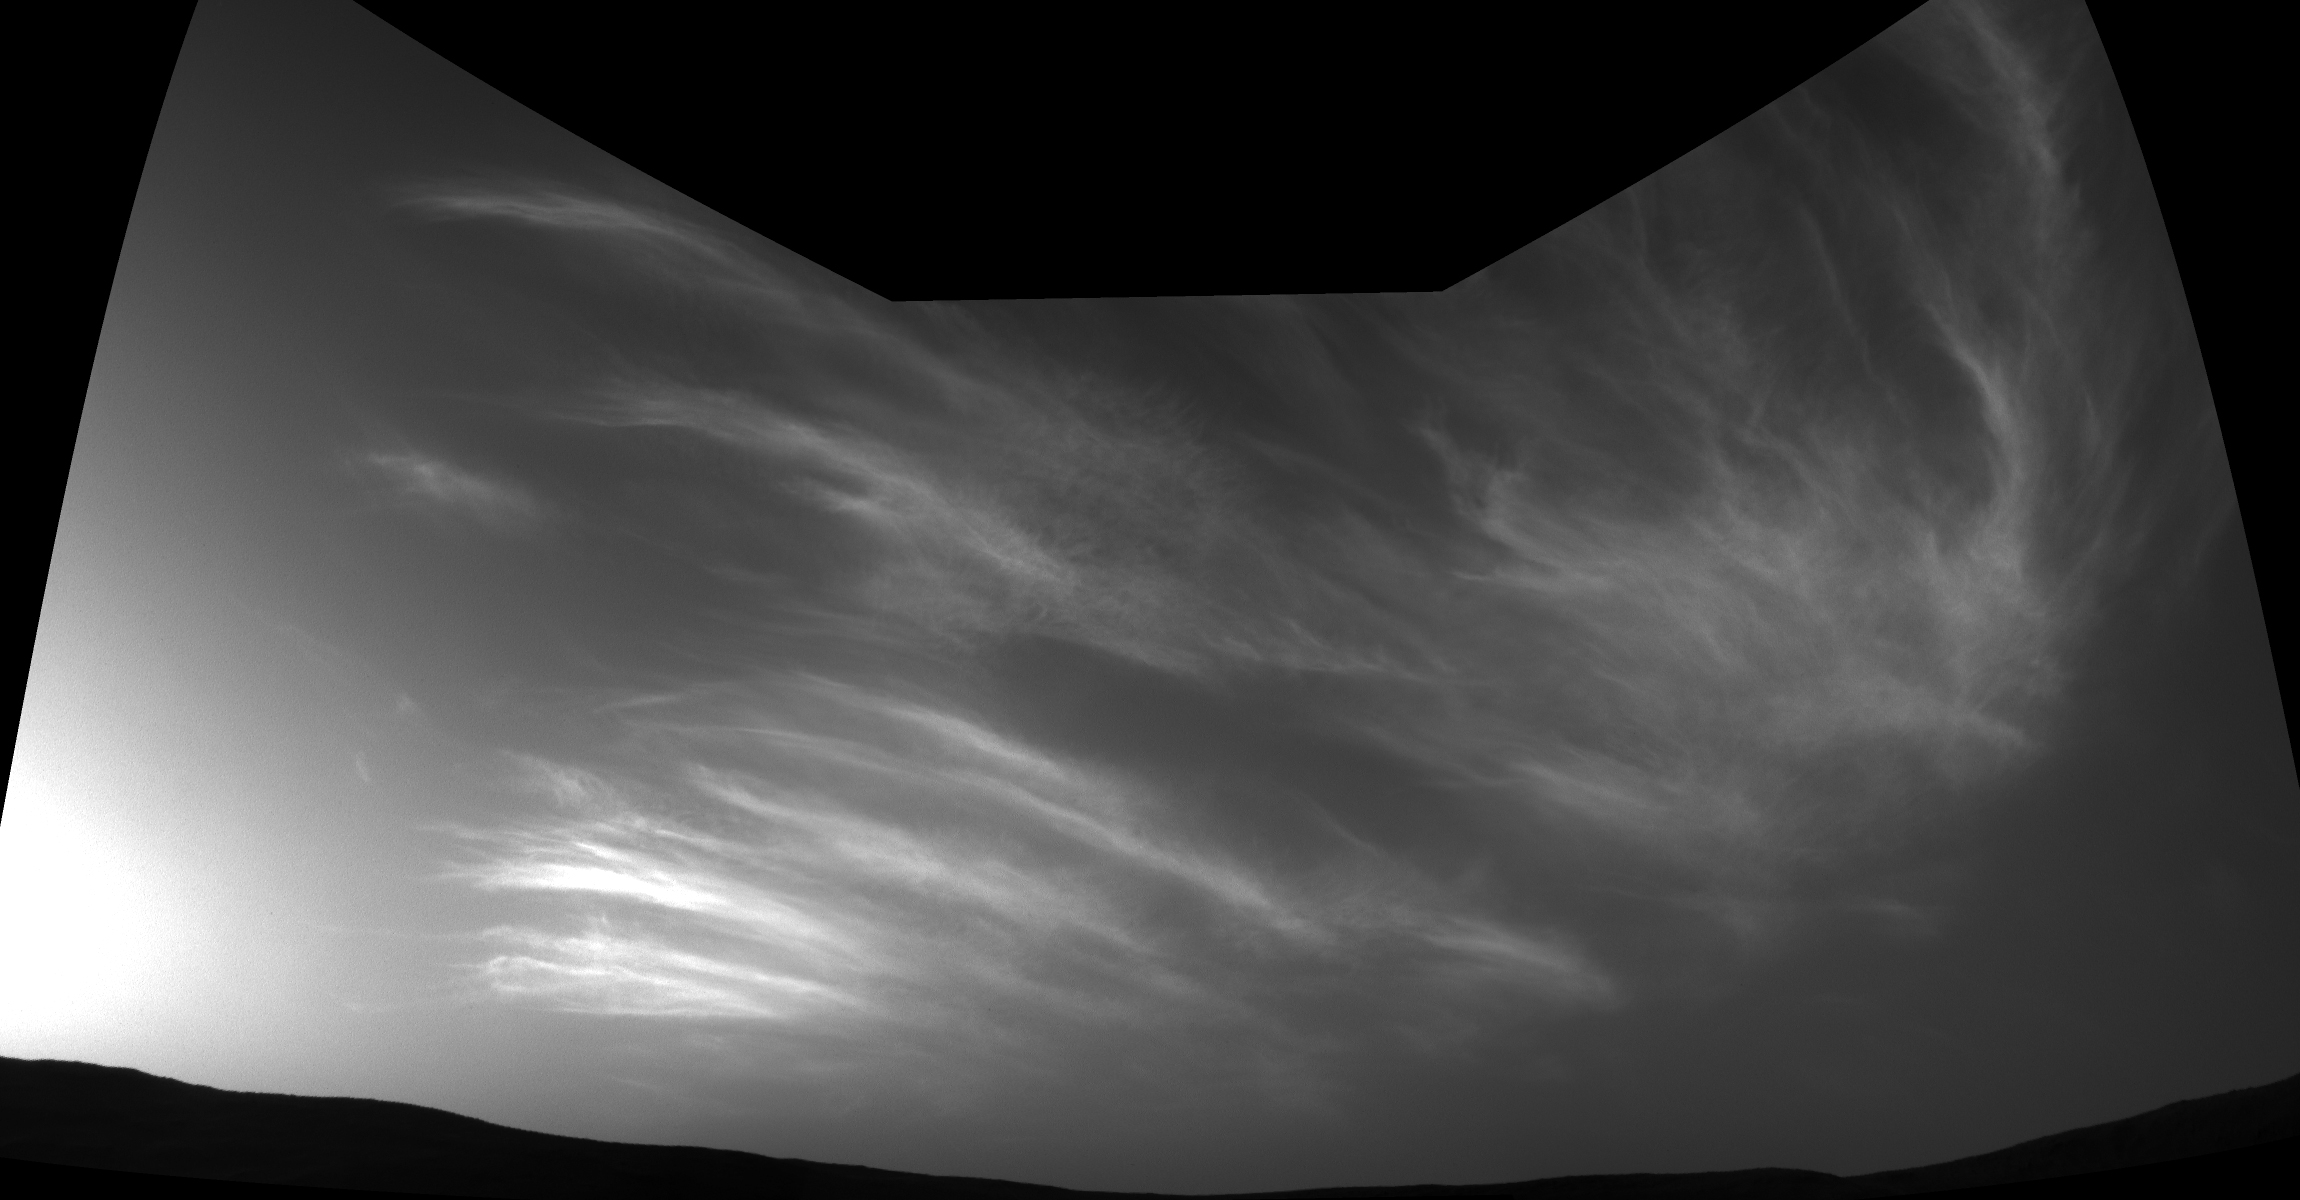

Curiosity’s Three-Frame Mosaic of Clouds

NASA’s Curiosity Mars rover imaged these drifting clouds on May 17, 2019, the 2,410th Martian day, or sol, of the mission, using its black-and-white Navigation Cameras (Navcams).

These are likely water-ice clouds about 19 miles (31 kilometers) above the surface. They are also “noctilucent” clouds, meaning they are so high that they are still illuminated by the Sun, even when it’s night at Mars’ surface. Scientists can watch when light leaves the clouds and use this information to infer their altitude.

Credit: NASA/JPL-Caltech